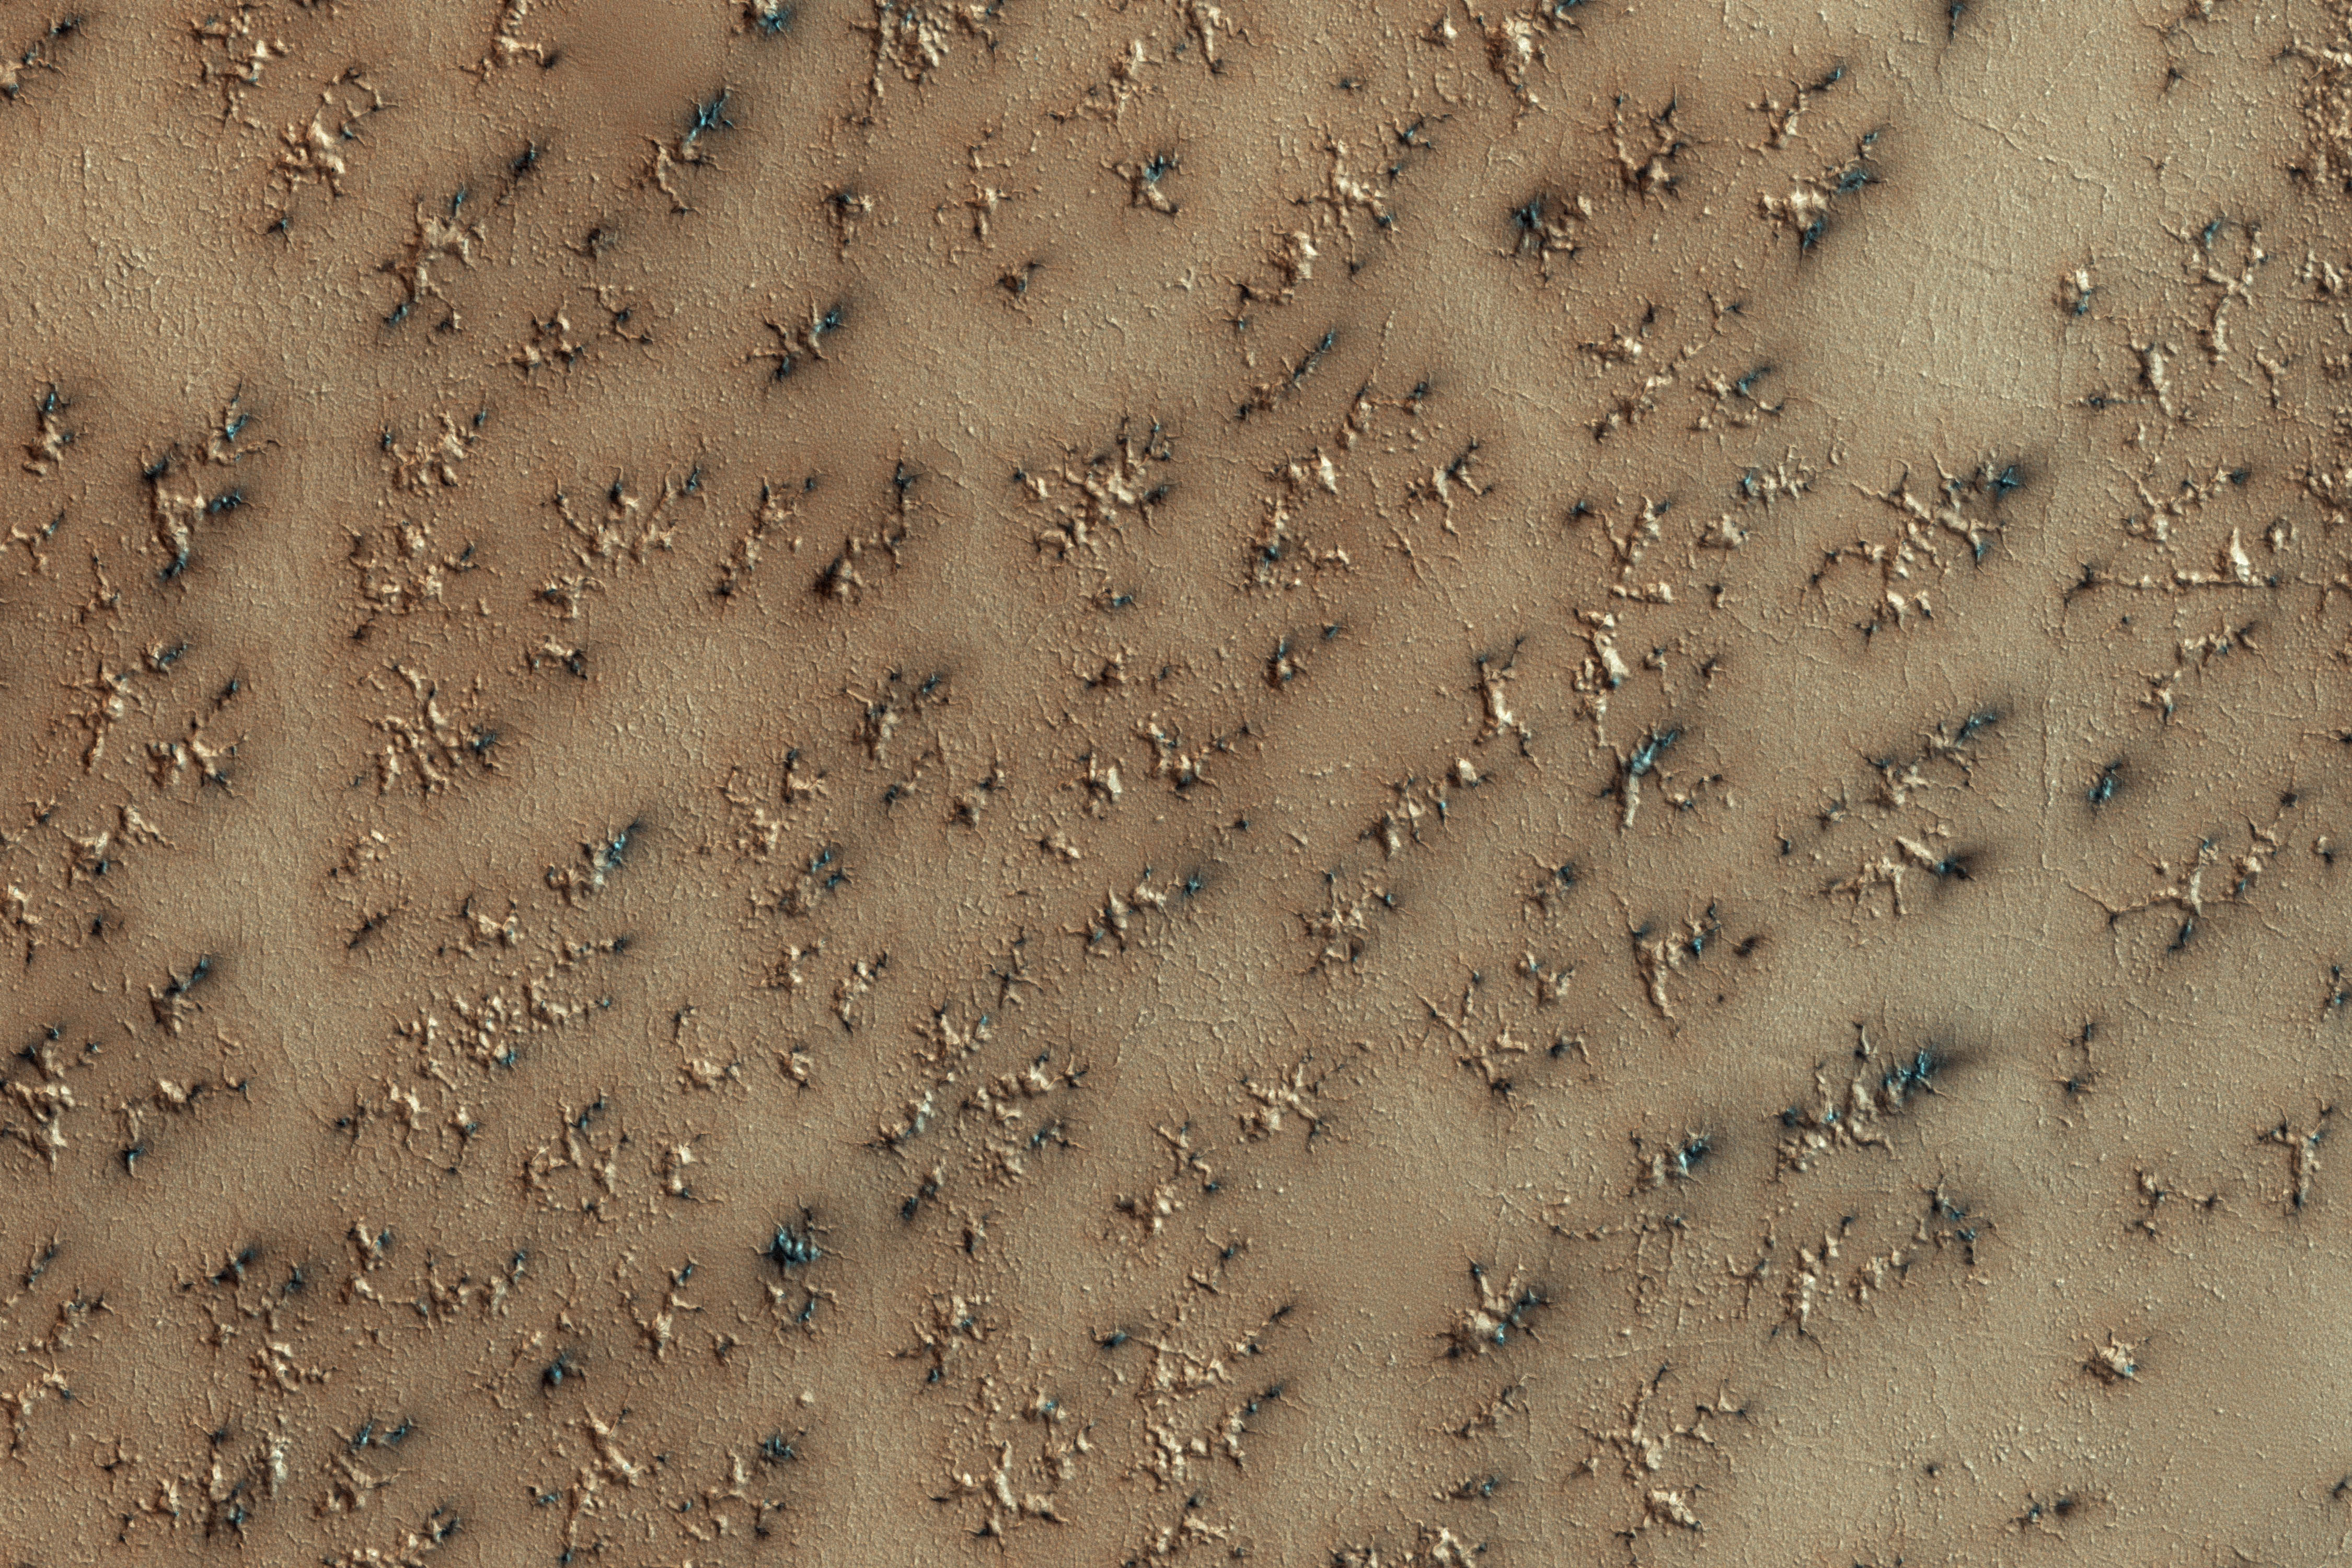

How Gas Carves Channels

A layer of dry ice covers the South Polar layered deposits every winter. In the spring, gas created from heating of the dry ice escapes through ruptures in the overlying seasonal ice, entraining material from the ground below. The gas erodes channels in the surface, shown in this image, generally exploiting weaker material.

The ground likely started as polygonal patterned ground (common in water-ice-rich surfaces), and then escaping gas widened the channels. Fans of dark material are bits of the surface carried onto the top of the seasonal ice layer and deposited in a direction determined by local winds.

The University of Arizona, Tucson, operates HiRISE, which was built by Ball Aerospace & Technologies Corp., Boulder, Colo. NASA’s Jet Propulsion Laboratory, a division of Caltech in Pasadena, California, manages the Mars Reconnaissance Orbiter Project for NASA’s Science Mission Directorate, Washington.

Credit: NASA/JPL-Caltech/Univ. of Arizona